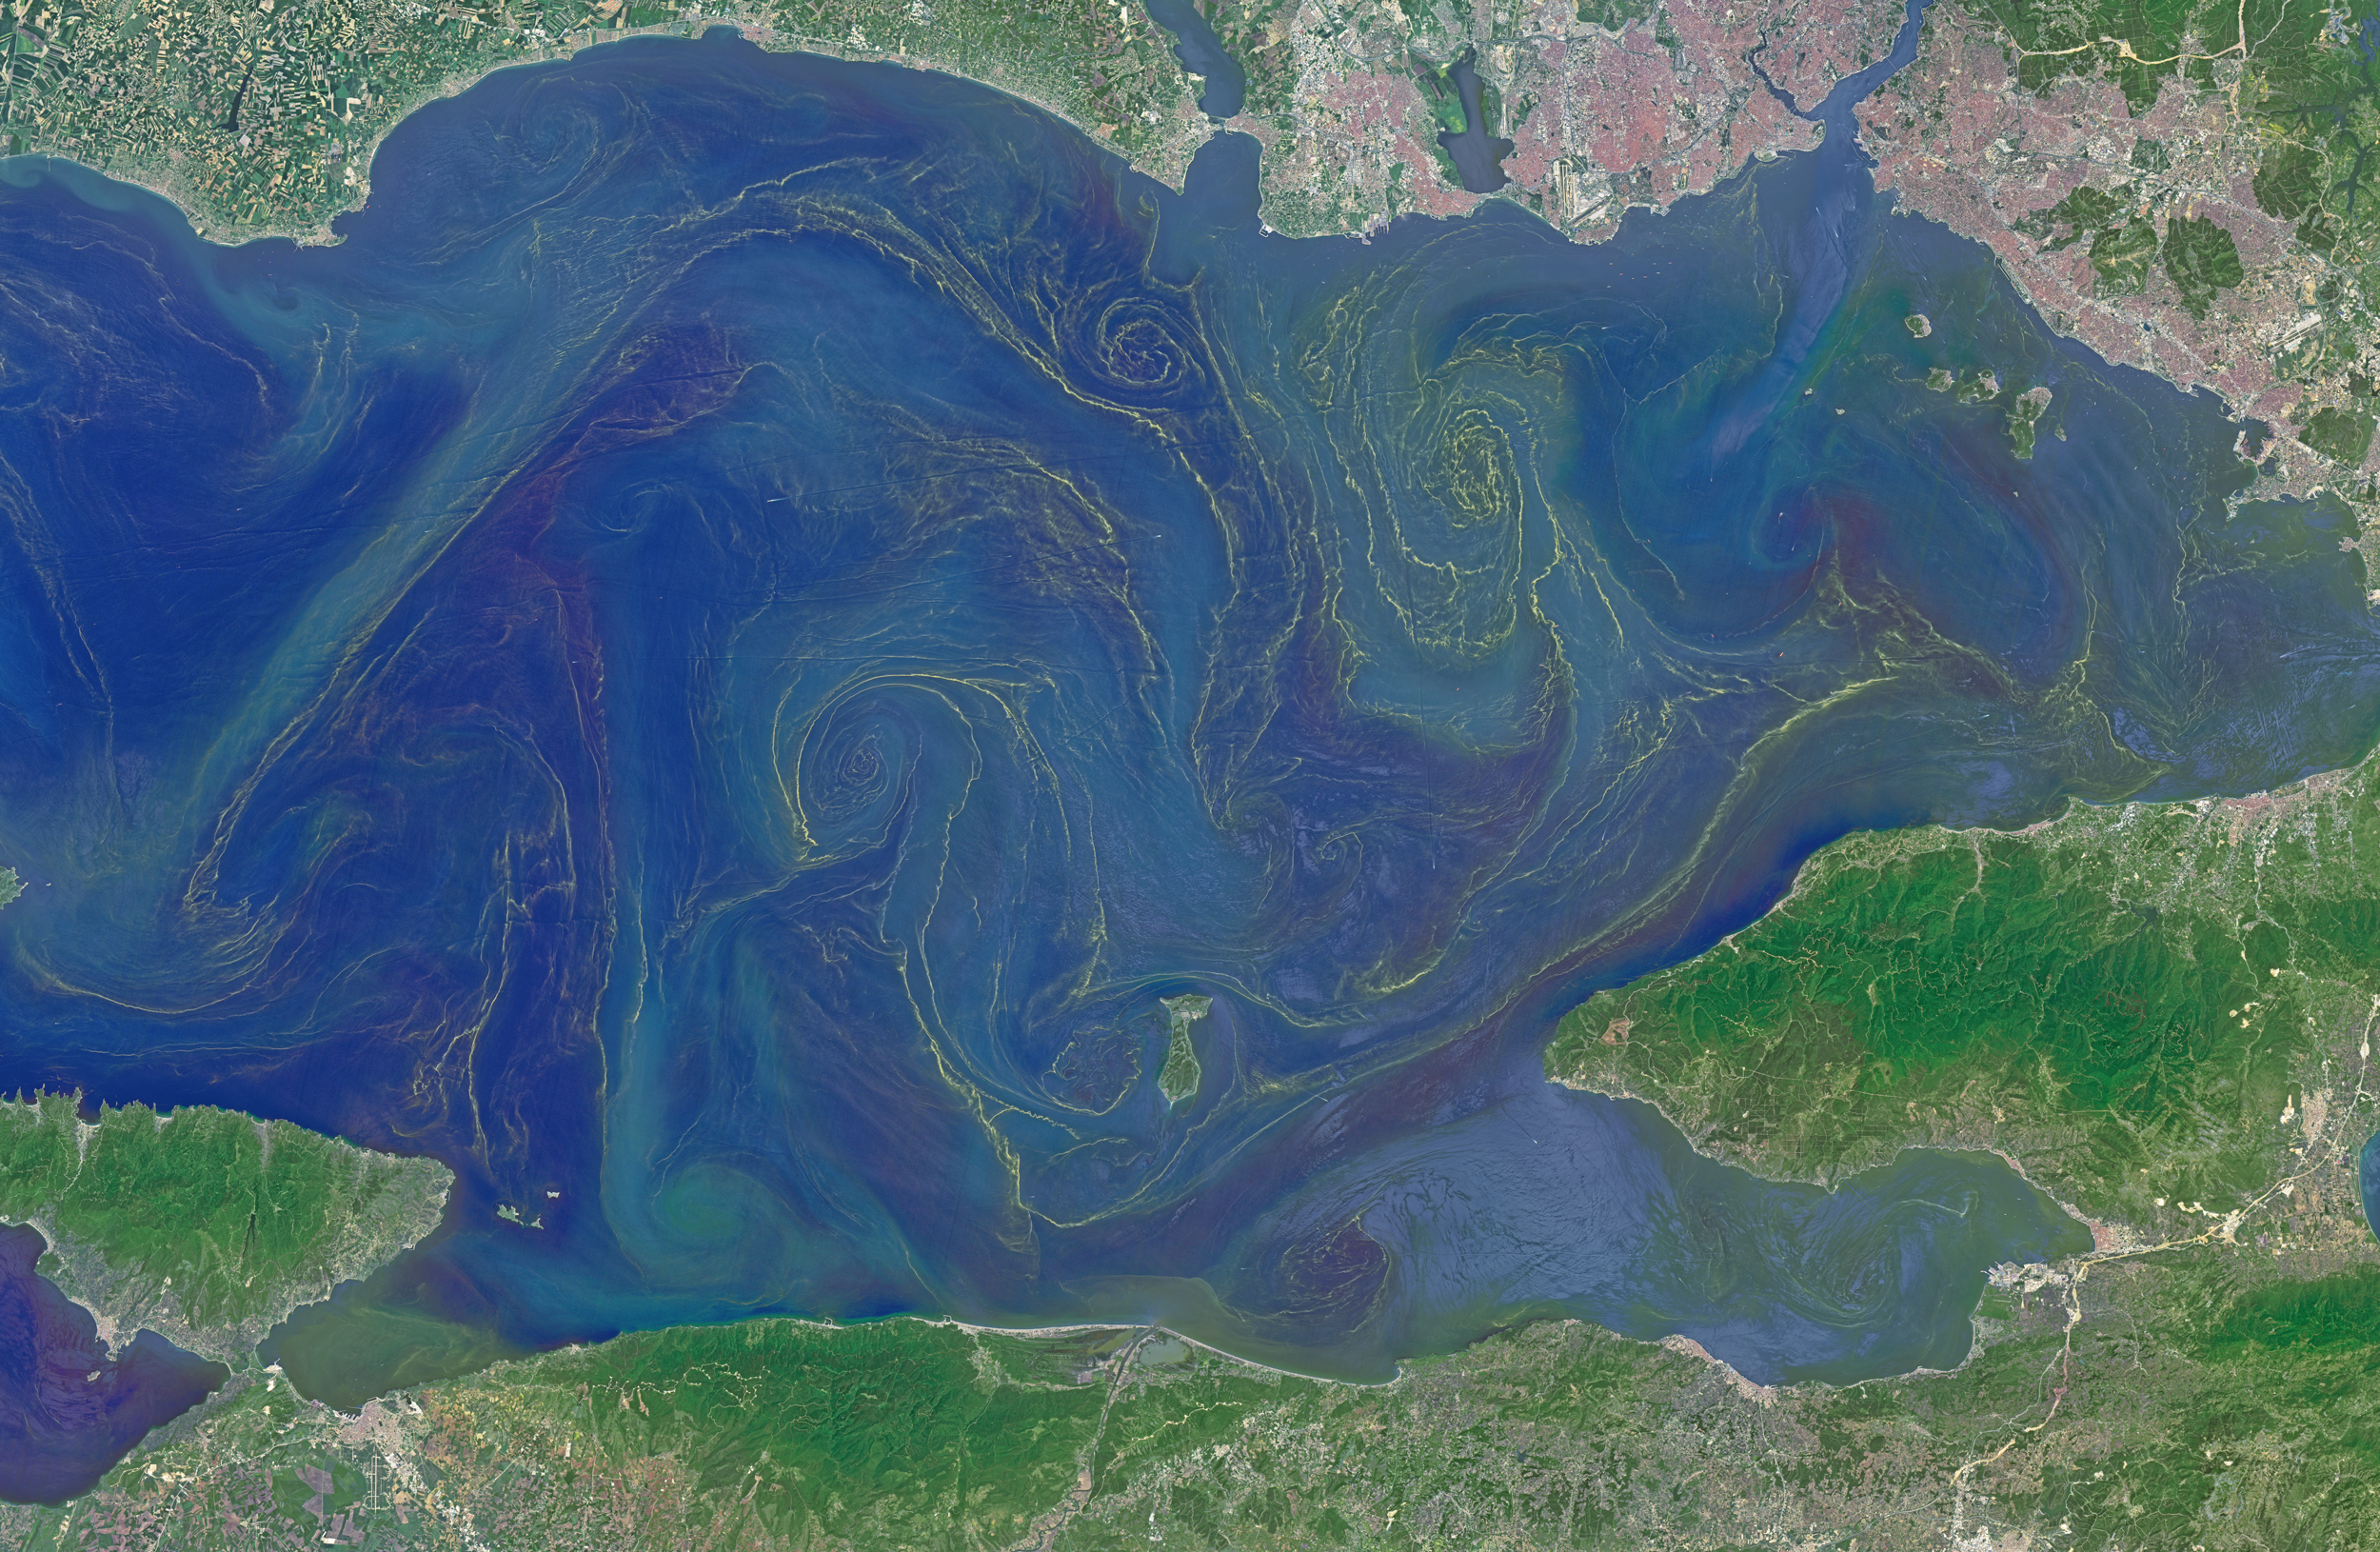

Blooms in the Sea of Marmara

Situated between the Black Sea and the Aegean Sea, the Sea of Marmara is full of a rich soup of nutrients and life and surrounded by a rich history of civilization. Like the Black Sea to its northeast, the Marmara has an unusual layered structure with fresher water near the surface and much saltier water near the bottom. That fresh surface is fed by exchanges with the Black Sea and by flows from the Susurluk, Biga, and Gonen Rivers. The fresh water (just two thirds the salinity of the ocean) makes it easier for floating, plant-like organisms—phytoplankton—to grow, as does the abundance of nutrients pouring into the seas from European and Turkish rivers. The Operational Land Imager on the Landsat 8 satellite captured this image of a phytoplankton bloom in the Sea of Marmara on May 17, 2015. The sea is surrounded on all sides by the nation of Turkey. The swirling shapes on the water are phytoplankton, with the yellow-green and red-purple filaments likely (but not necessarily) representing different species. Those wavy colored lines not only show where the densest concentrations of plankton are floating, but also reveal the eddies and currents within the small sea. Waters rushing in through the narrow Bosphorous Strait (at Istanbul) and Dardanelles Strait (off the left side of the image), as well as a jagged coastline and tectonically fractured seafloor on this edge of the Asian and European continents, all conspire to create intricate mixing patterns. If you download the large image and open it in full resolution, you also can see ship tracks crossing the bloom lines. “I often see features in imagery and wonder: what could be causing that?” said Norman Kuring, an ocean color specialist at NASA Goddard. “Remote sensing is great for the big picture, but it still needs data from the surface for validation and interpretation.” According to scientists Baris Salihoglu of Turkey’s Institute of Marine Sciences and Ahsen Yuksek of Istanbul University, the blooms in the satellite image are mostly Prorocentrum micans and Noctiluca scintillans. They recently sampled the waters of the Marmara and found that Prorocentrum bloomed first, though Noctiluca eventually dominated. According to Ajit Subramaniam of the Lamont Doherty Earth Observatory, both species are dinoflagellates, known to discolor the water (red tides). Neither is directly toxic to humans, but they can kill marine life by becoming caught in fish gills, depleting the sea of oxygen, or excreting ammonia into the water. “Noctiluca is phagotrophic—a really interesting beast since it eats other phytoplankton that can then change its color,” Subramaniam noted. “It switches from being photosynthetic to becoming heterotrophic.” The Moderate Resolution Imaging Spectroradiometer (MODIS) on NASA’s Terra satellite captured wider views of bloom events in the Sea of Marmara on on May 23 and May 25.

Credit: NASA Earth Observatory